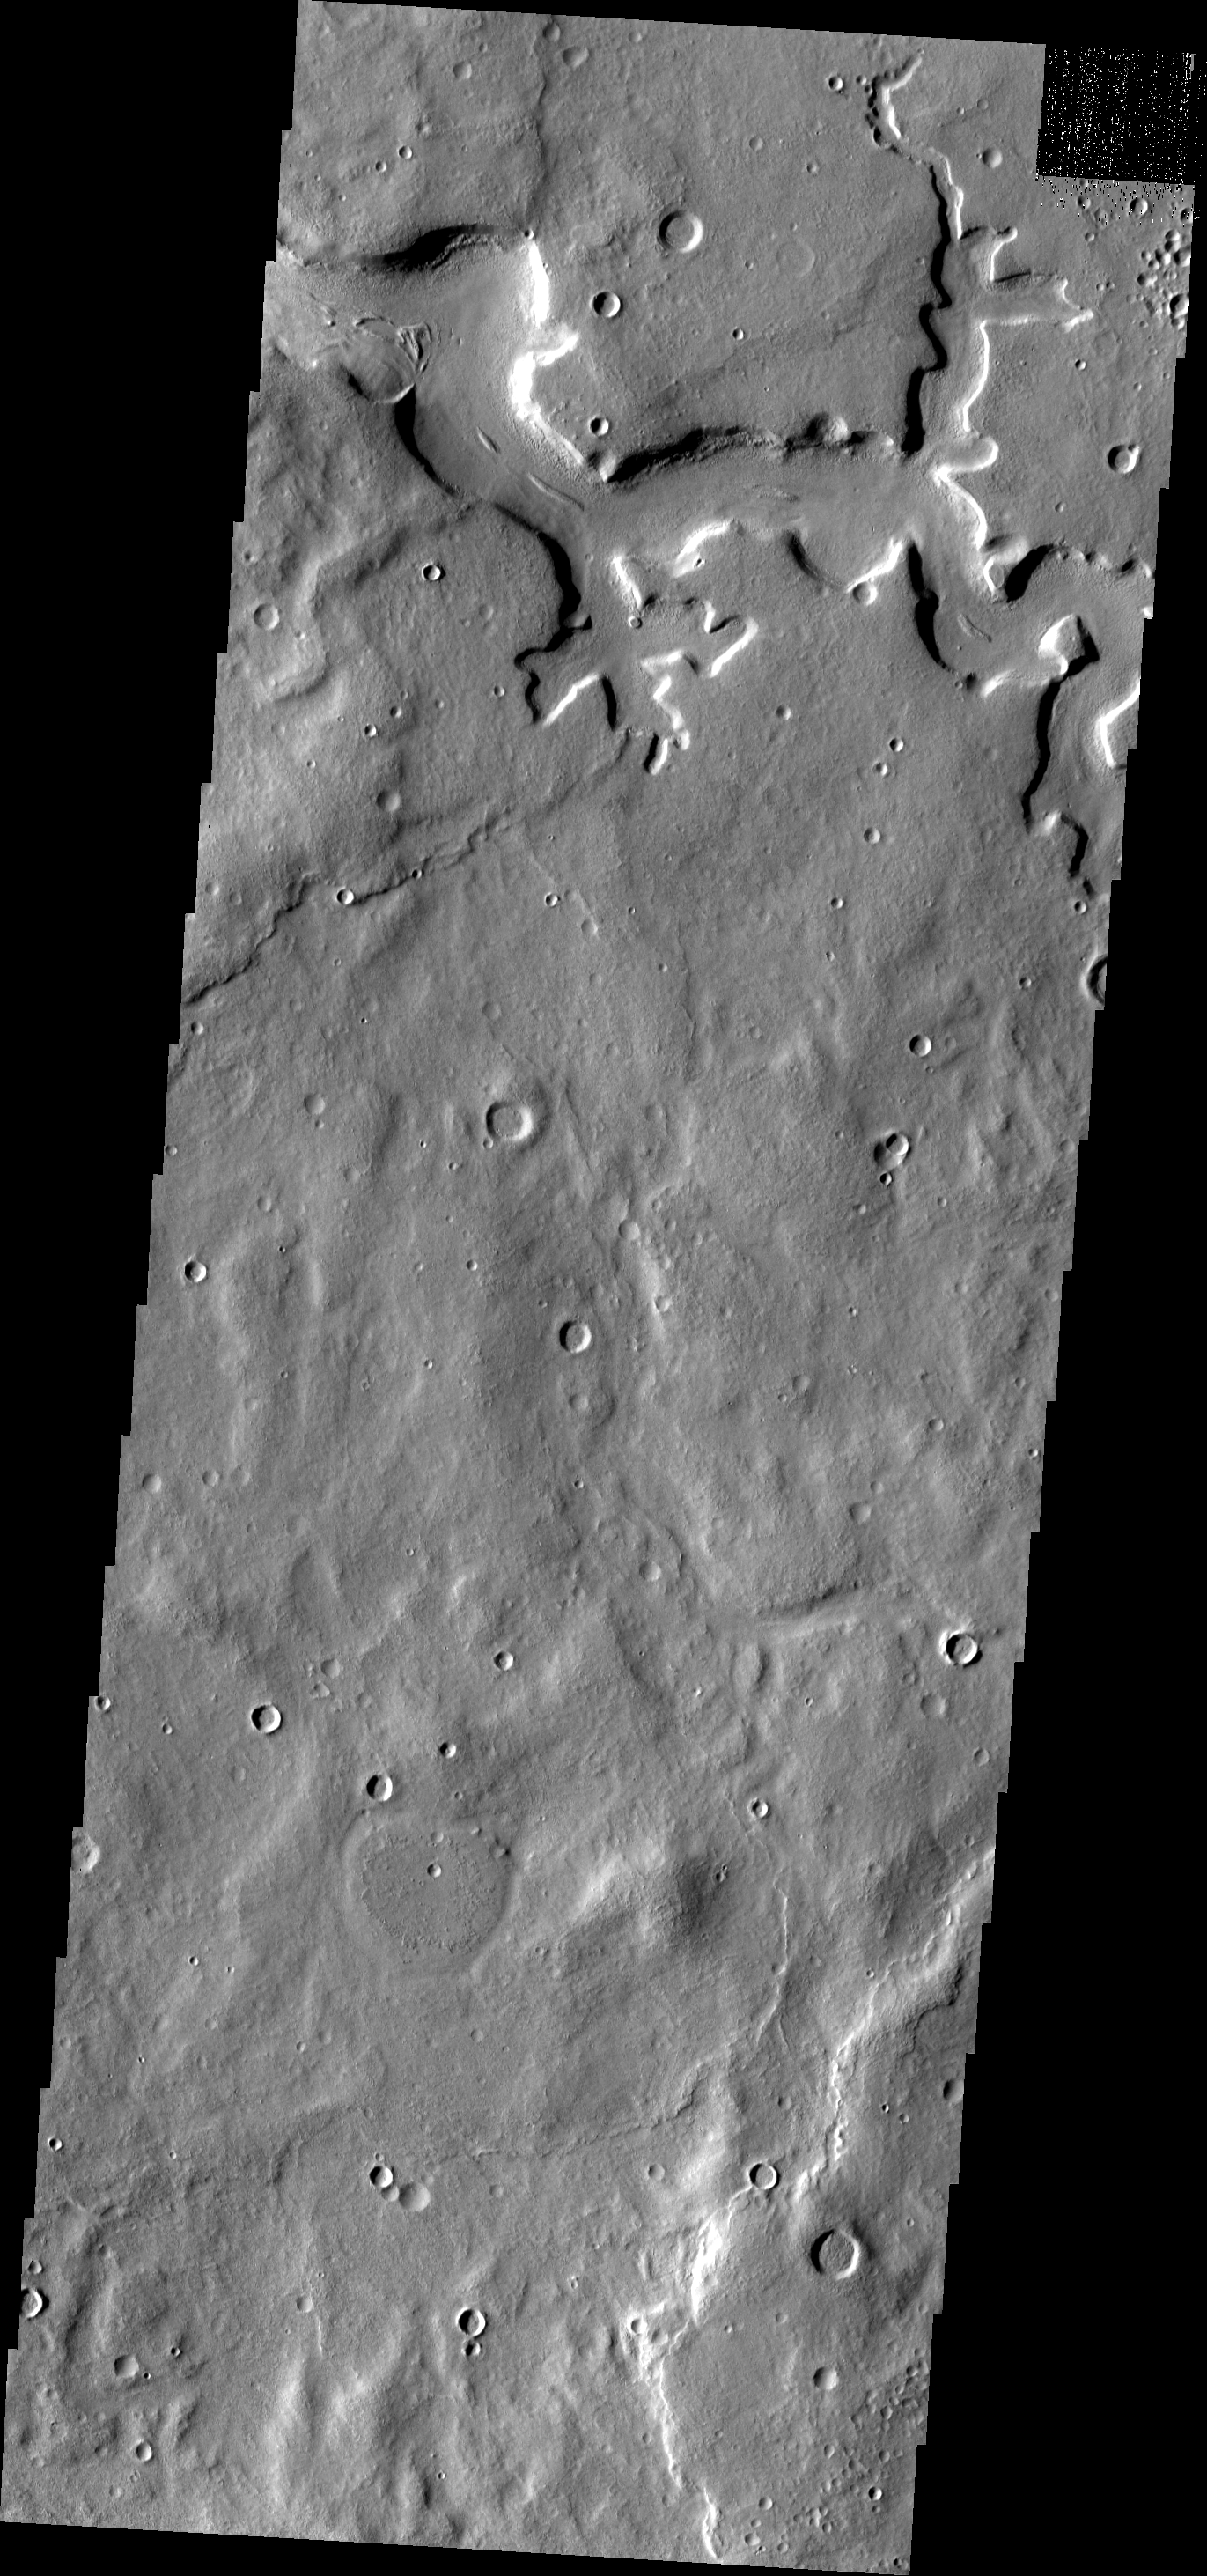

Terra Sabaea Channel

This image shows a portion of an unnamed channel located in northern Terra Sabaea.

Image information: VIS instrument. Latitude 36.4N, Longitude 35.7E. 19 meter/pixel resolution.

Please see the THEMIS Data Citation Note for details on crediting THEMIS images.

Note: this THEMIS visual image has not been radiometrically nor geometrically calibrated for this preliminary release. An empirical correction has been performed to remove instrumental effects. A linear shift has been applied in the cross-track and down-track direction to approximate spacecraft and planetary motion. Fully calibrated and geometrically projected images will be released through the Planetary Data System in accordance with Project policies at a later time.

NASA’s Jet Propulsion Laboratory manages the 2001 Mars Odyssey mission for NASA’s Office of Space Science, Washington, D.C. The Thermal Emission Imaging System (THEMIS) was developed by Arizona State University, Tempe, in collaboration with Raytheon Santa Barbara Remote Sensing. The THEMIS investigation is led by Dr. Philip Christensen at Arizona State University. Lockheed Martin Astronautics, Denver, is the prime contractor for the Odyssey project, and developed and built the orbiter. Mission operations are conducted jointly from Lockheed Martin and from JPL, a division of the California Institute of Technology in Pasadena.

Credit: NASA/JPL/ASU